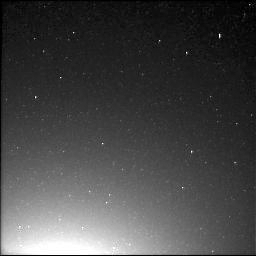

Eyeing the Sky’s Water Vapor

This image, and many like it, are one way NASA’s Phoenix Mars Lander is measuring trace amounts of water vapor in the atmosphere over far-northern Mars. Phoenix’s Surface Stereo Imager (SSI) uses solar filters, or filters designed to image the sun, to make these images. The camera is aimed at the sky for long exposures.

SSI took this image as a test on June 9, 2008, which was the Phoenix mission’s 15th Martian day, or sol, since landing, at 5:20 p.m. local solar time. The camera was pointed about 38 degrees above the horizon. The white dots in the sky are detector dark current that will be removed during image processing and analysis.

The Phoenix Mission is led by the University of Arizona, Tucson, on behalf of NASA. Project management of the mission is by NASA’s Jet Propulsion Laboratory, Pasadena, Calif. Spacecraft development is by Lockheed Martin Space.

Photojournal Note: As planned, the Phoenix lander, which landed May 25, 2008 23:53 UTC, ended communications in November 2008, about six months after landing, when its solar panels ceased operating in the dark Martian winter.

Credit: NASA/JPL-Caltech/University of Arizona/Texas A&M University